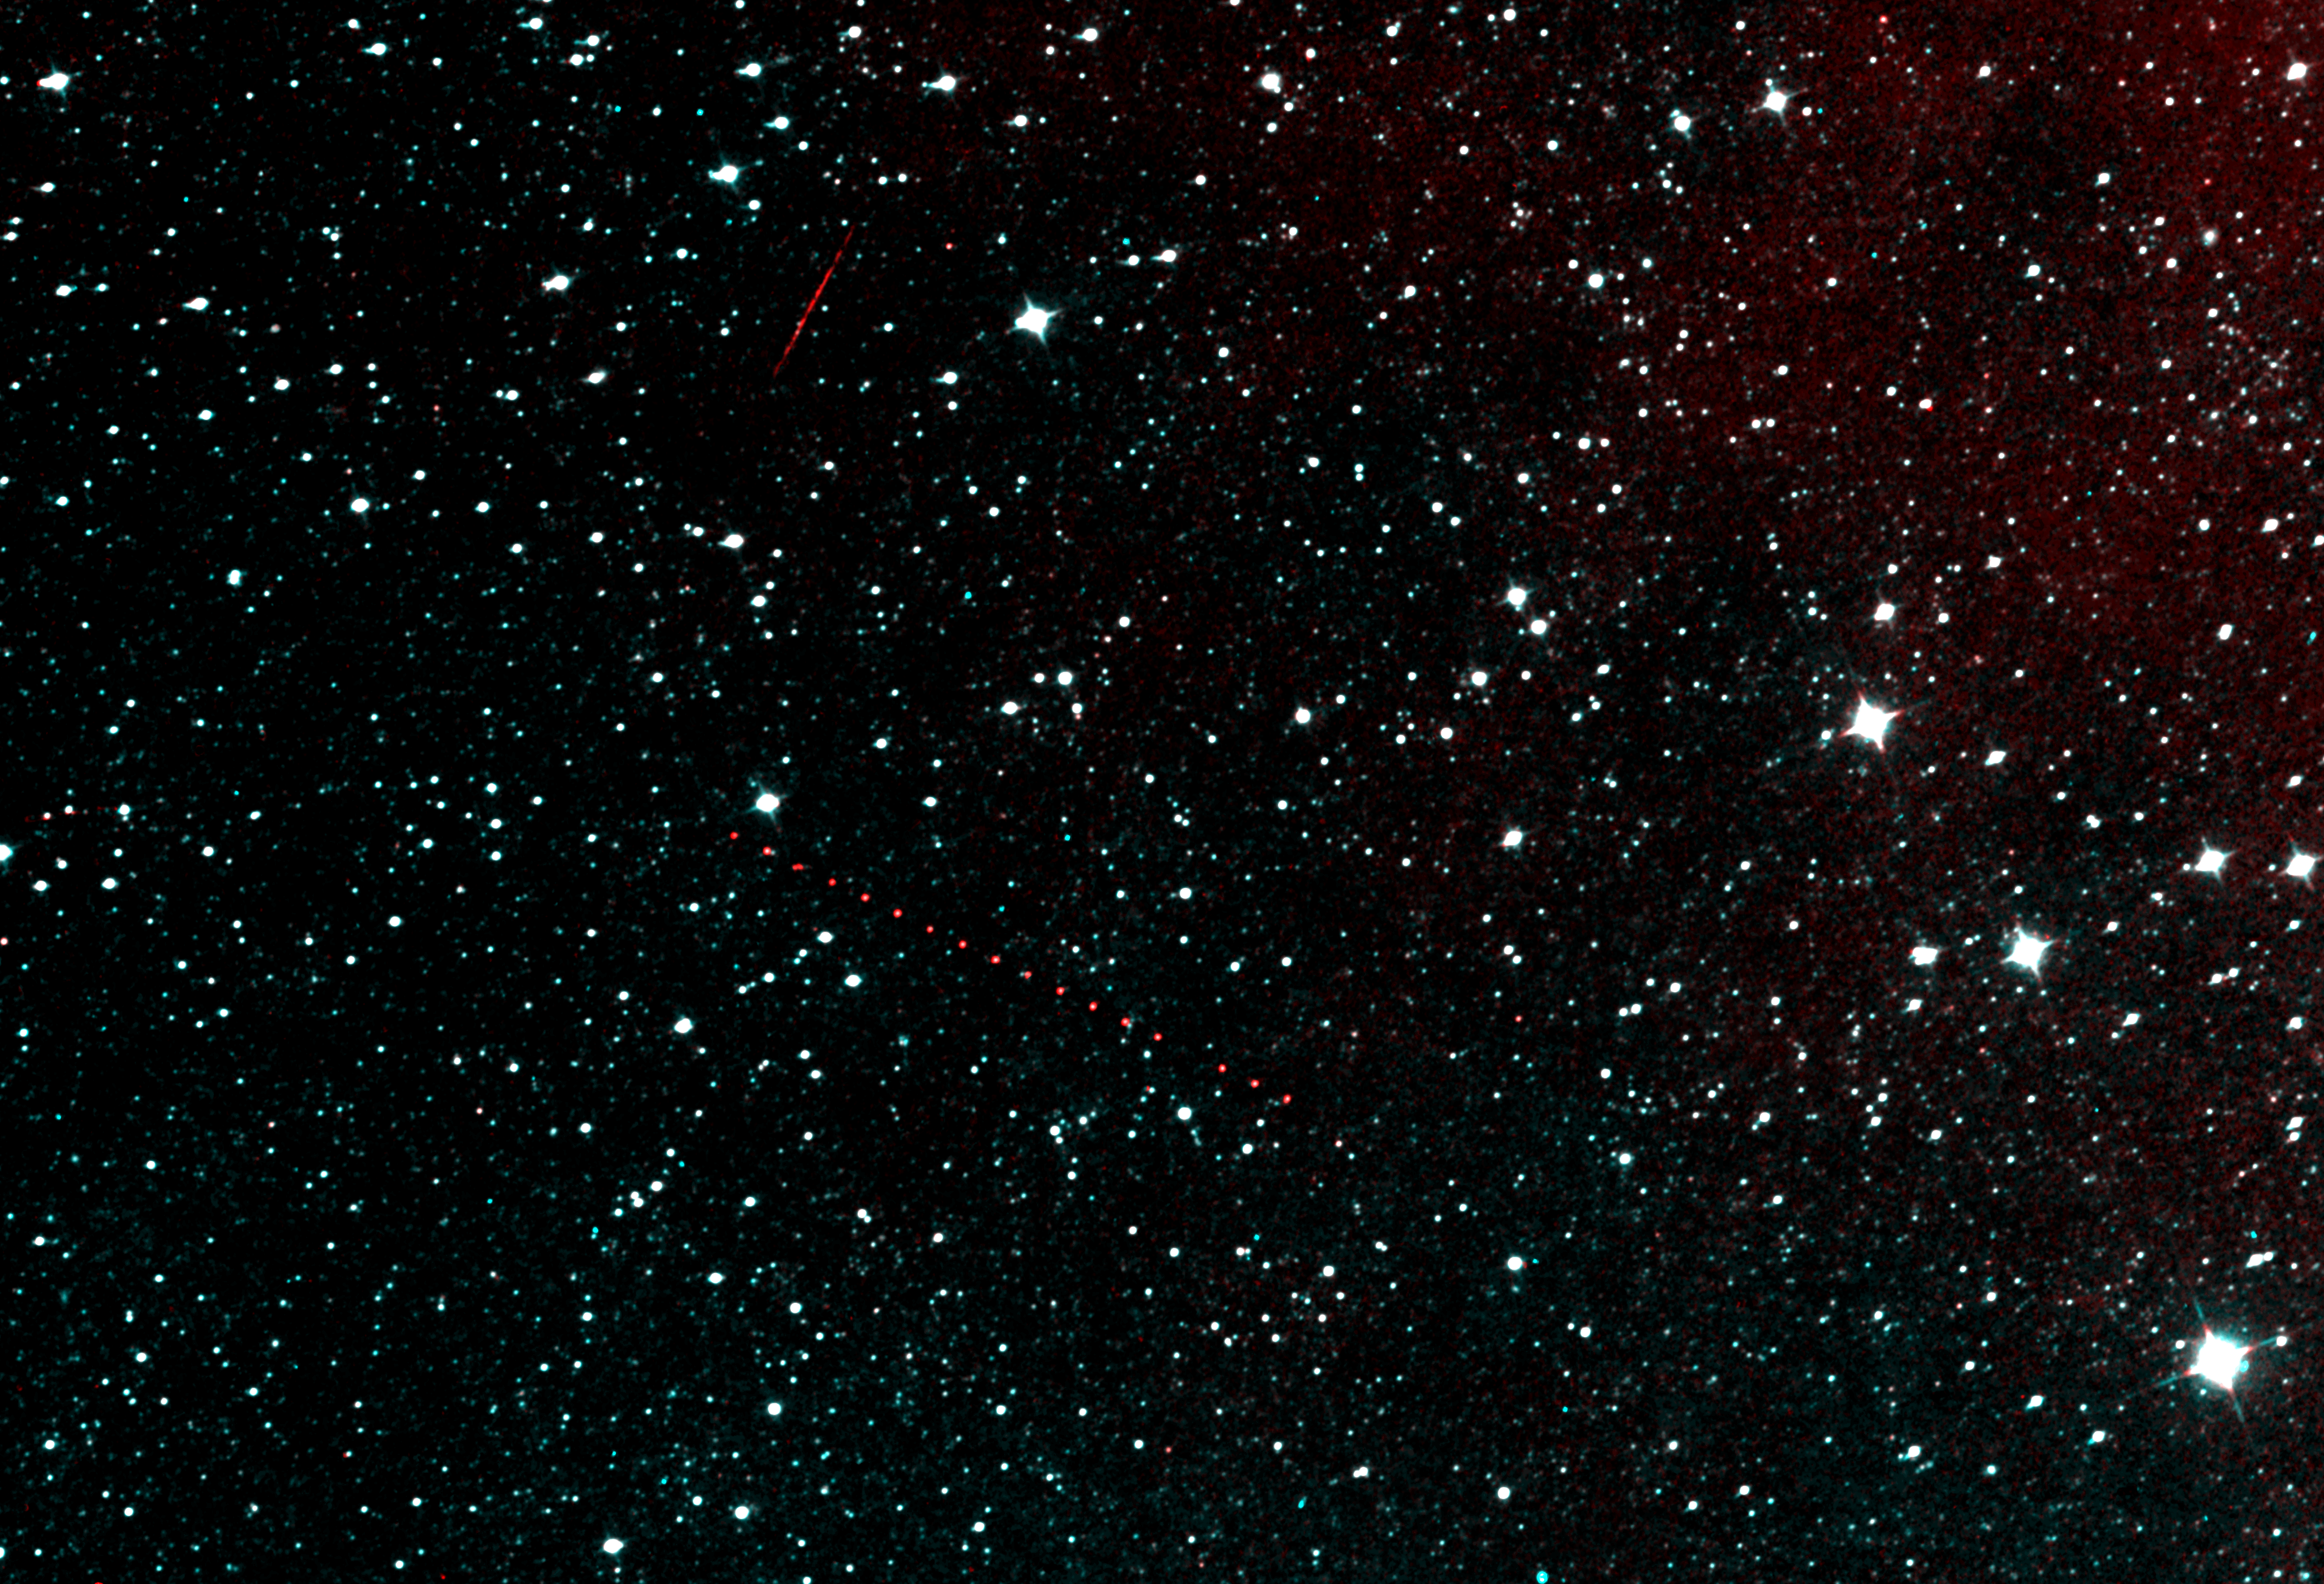

NEOWISE’s Next Light

NASA’s NEOWISE spacecraft opened its “eyes” after more than two years of slumber to see the starry sky with the same clarity achieved during its prime mission. This image of a patch of sky in the constellation Pisces is among the first taken by the revived spacecraft’s infrared cameras, and shows the ultimate target: asteroids. Appearing as a string of red dots, an asteroid can be seen in a series of exposures captured by the spacecraft.

The rocky body belongs to our solar system’s main belt, a band of asteroids that orbits between Mars and Jupiter. NEOWISE is on the lookout for both main belt asteroids such as these, and especially for near-Earth objects (NEOs), which include asteroids and comets that pass relatively close to Earth.

The asteroid is called Holda, or 872, and was discovered in 1917.

The faint red streak in the image is an Earth-orbiting satellite passing above the NEOWISE spacecraft.

NEOWISE originated as a mission called WISE, which was put into hibernation in 2011 upon completing its goal of surveying the entire sky in infrared light. WISE cataloged three quarters of a billion objects, including asteroids, stars and galaxies. In August 2013, NASA decided to reinstate the spacecraft on a mission to find and characterize more asteroids.

JPL manages NEOWISE for NASA’s Science Mission Directorate at the agency’s headquarters in Washington. The Space Dynamics Laboratory in Logan, Utah, built the science instrument. Ball Aerospace & Technologies Corp. of Boulder, Colo., built the spacecraft. Science operations and data processing take place at the Infrared Processing and Analysis Center at the California Institute of Technology in Pasadena. Caltech manages JPL for NASA.

Credit: NASA/JPL-Caltech